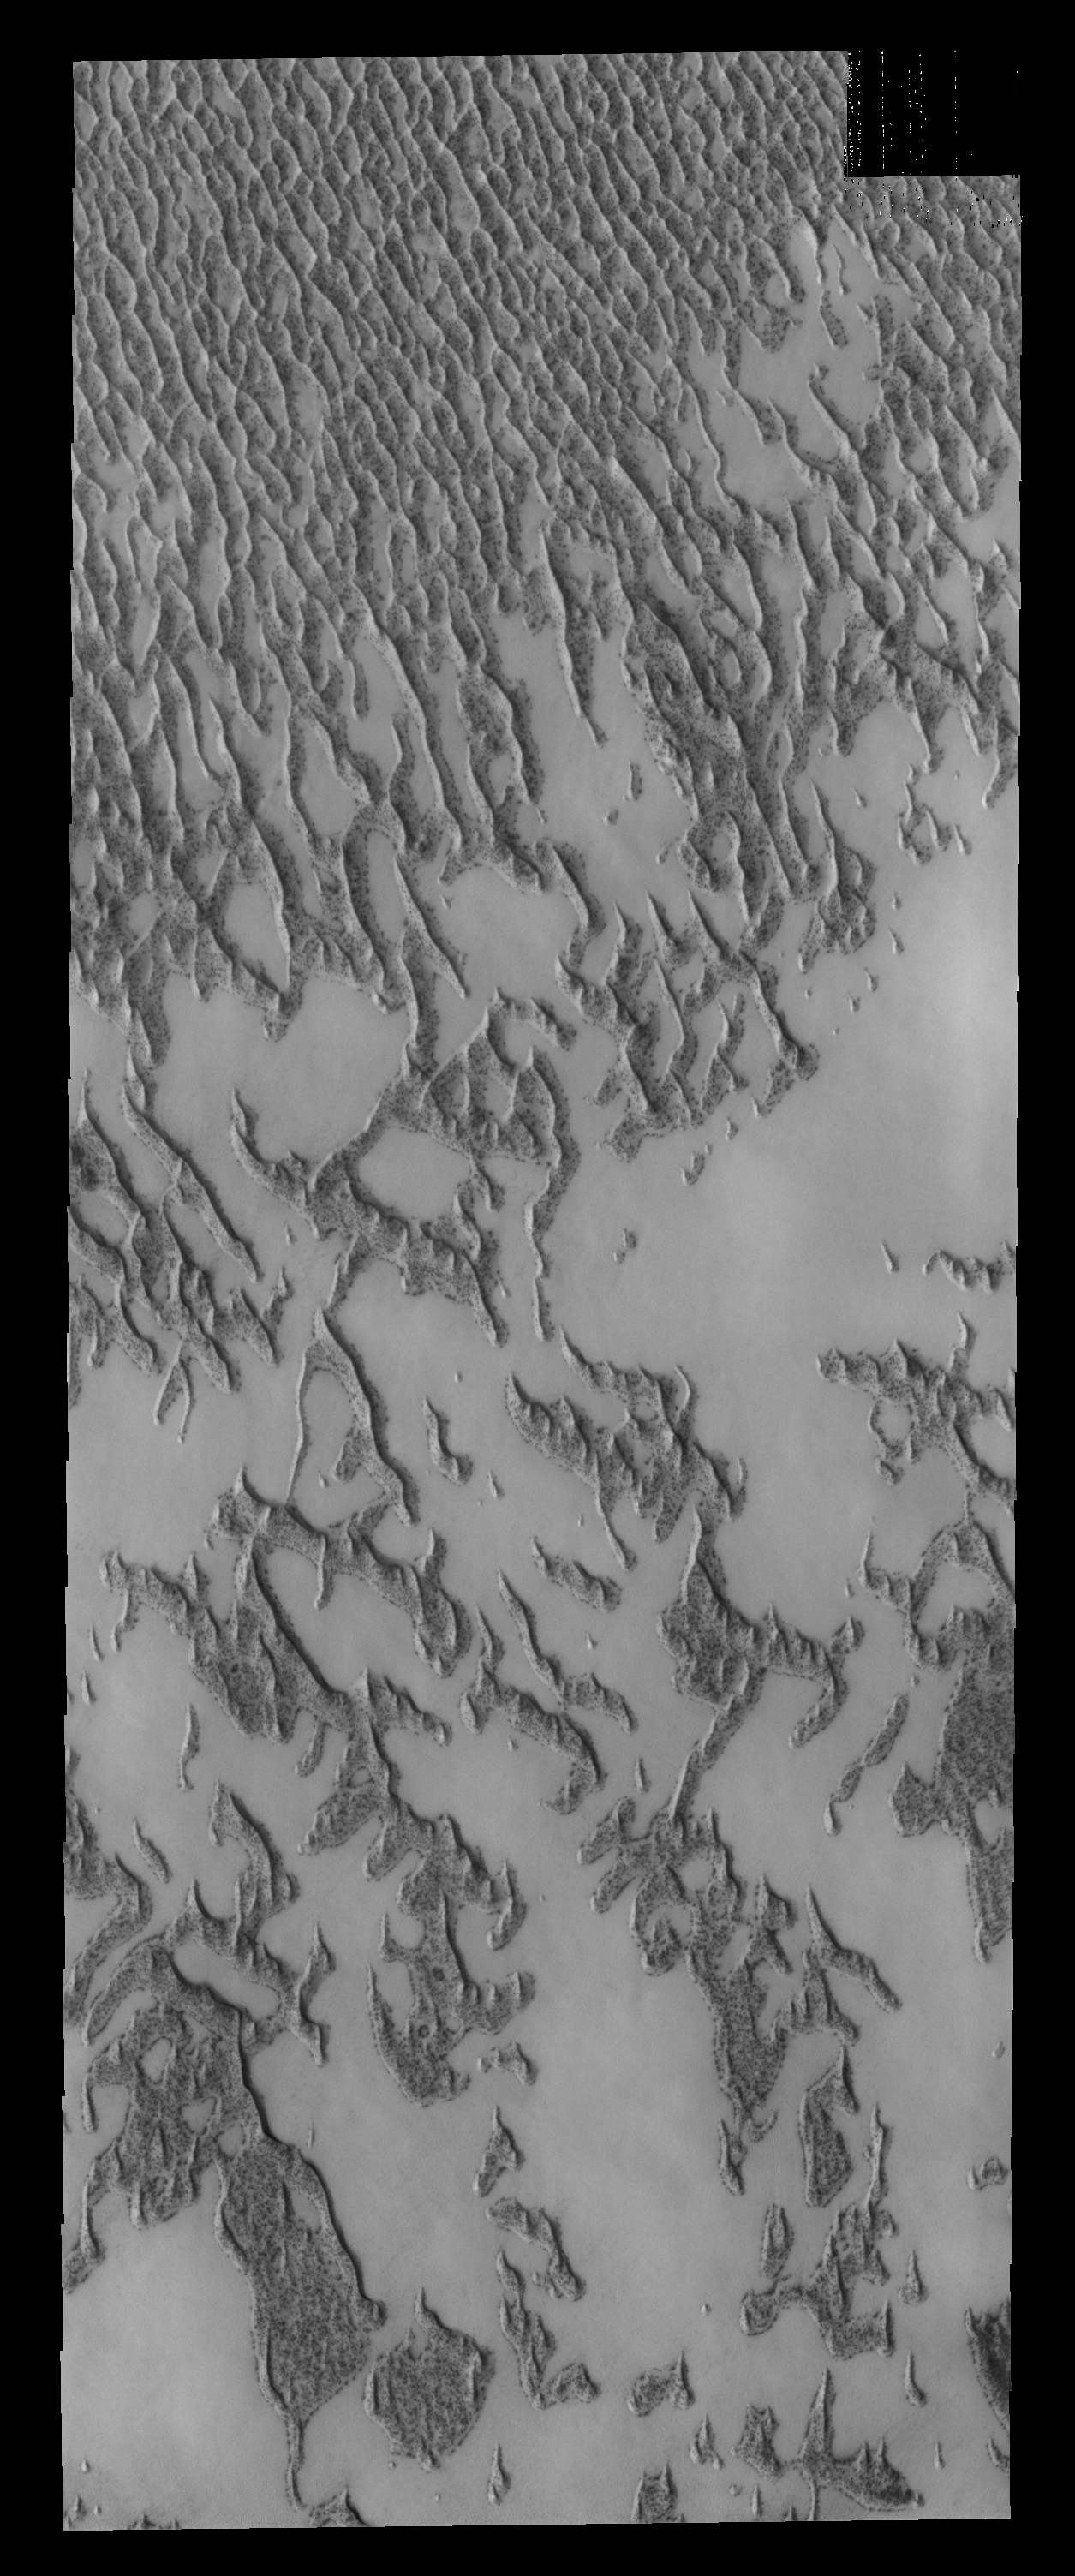

Polar Dunes

This VIS image shows a portion of the north polar dune field where there has been more frost lost from the dunes, so they appear darker than the dunes in PIA17865.

Credit: NASA/JPL-Caltech/ASU